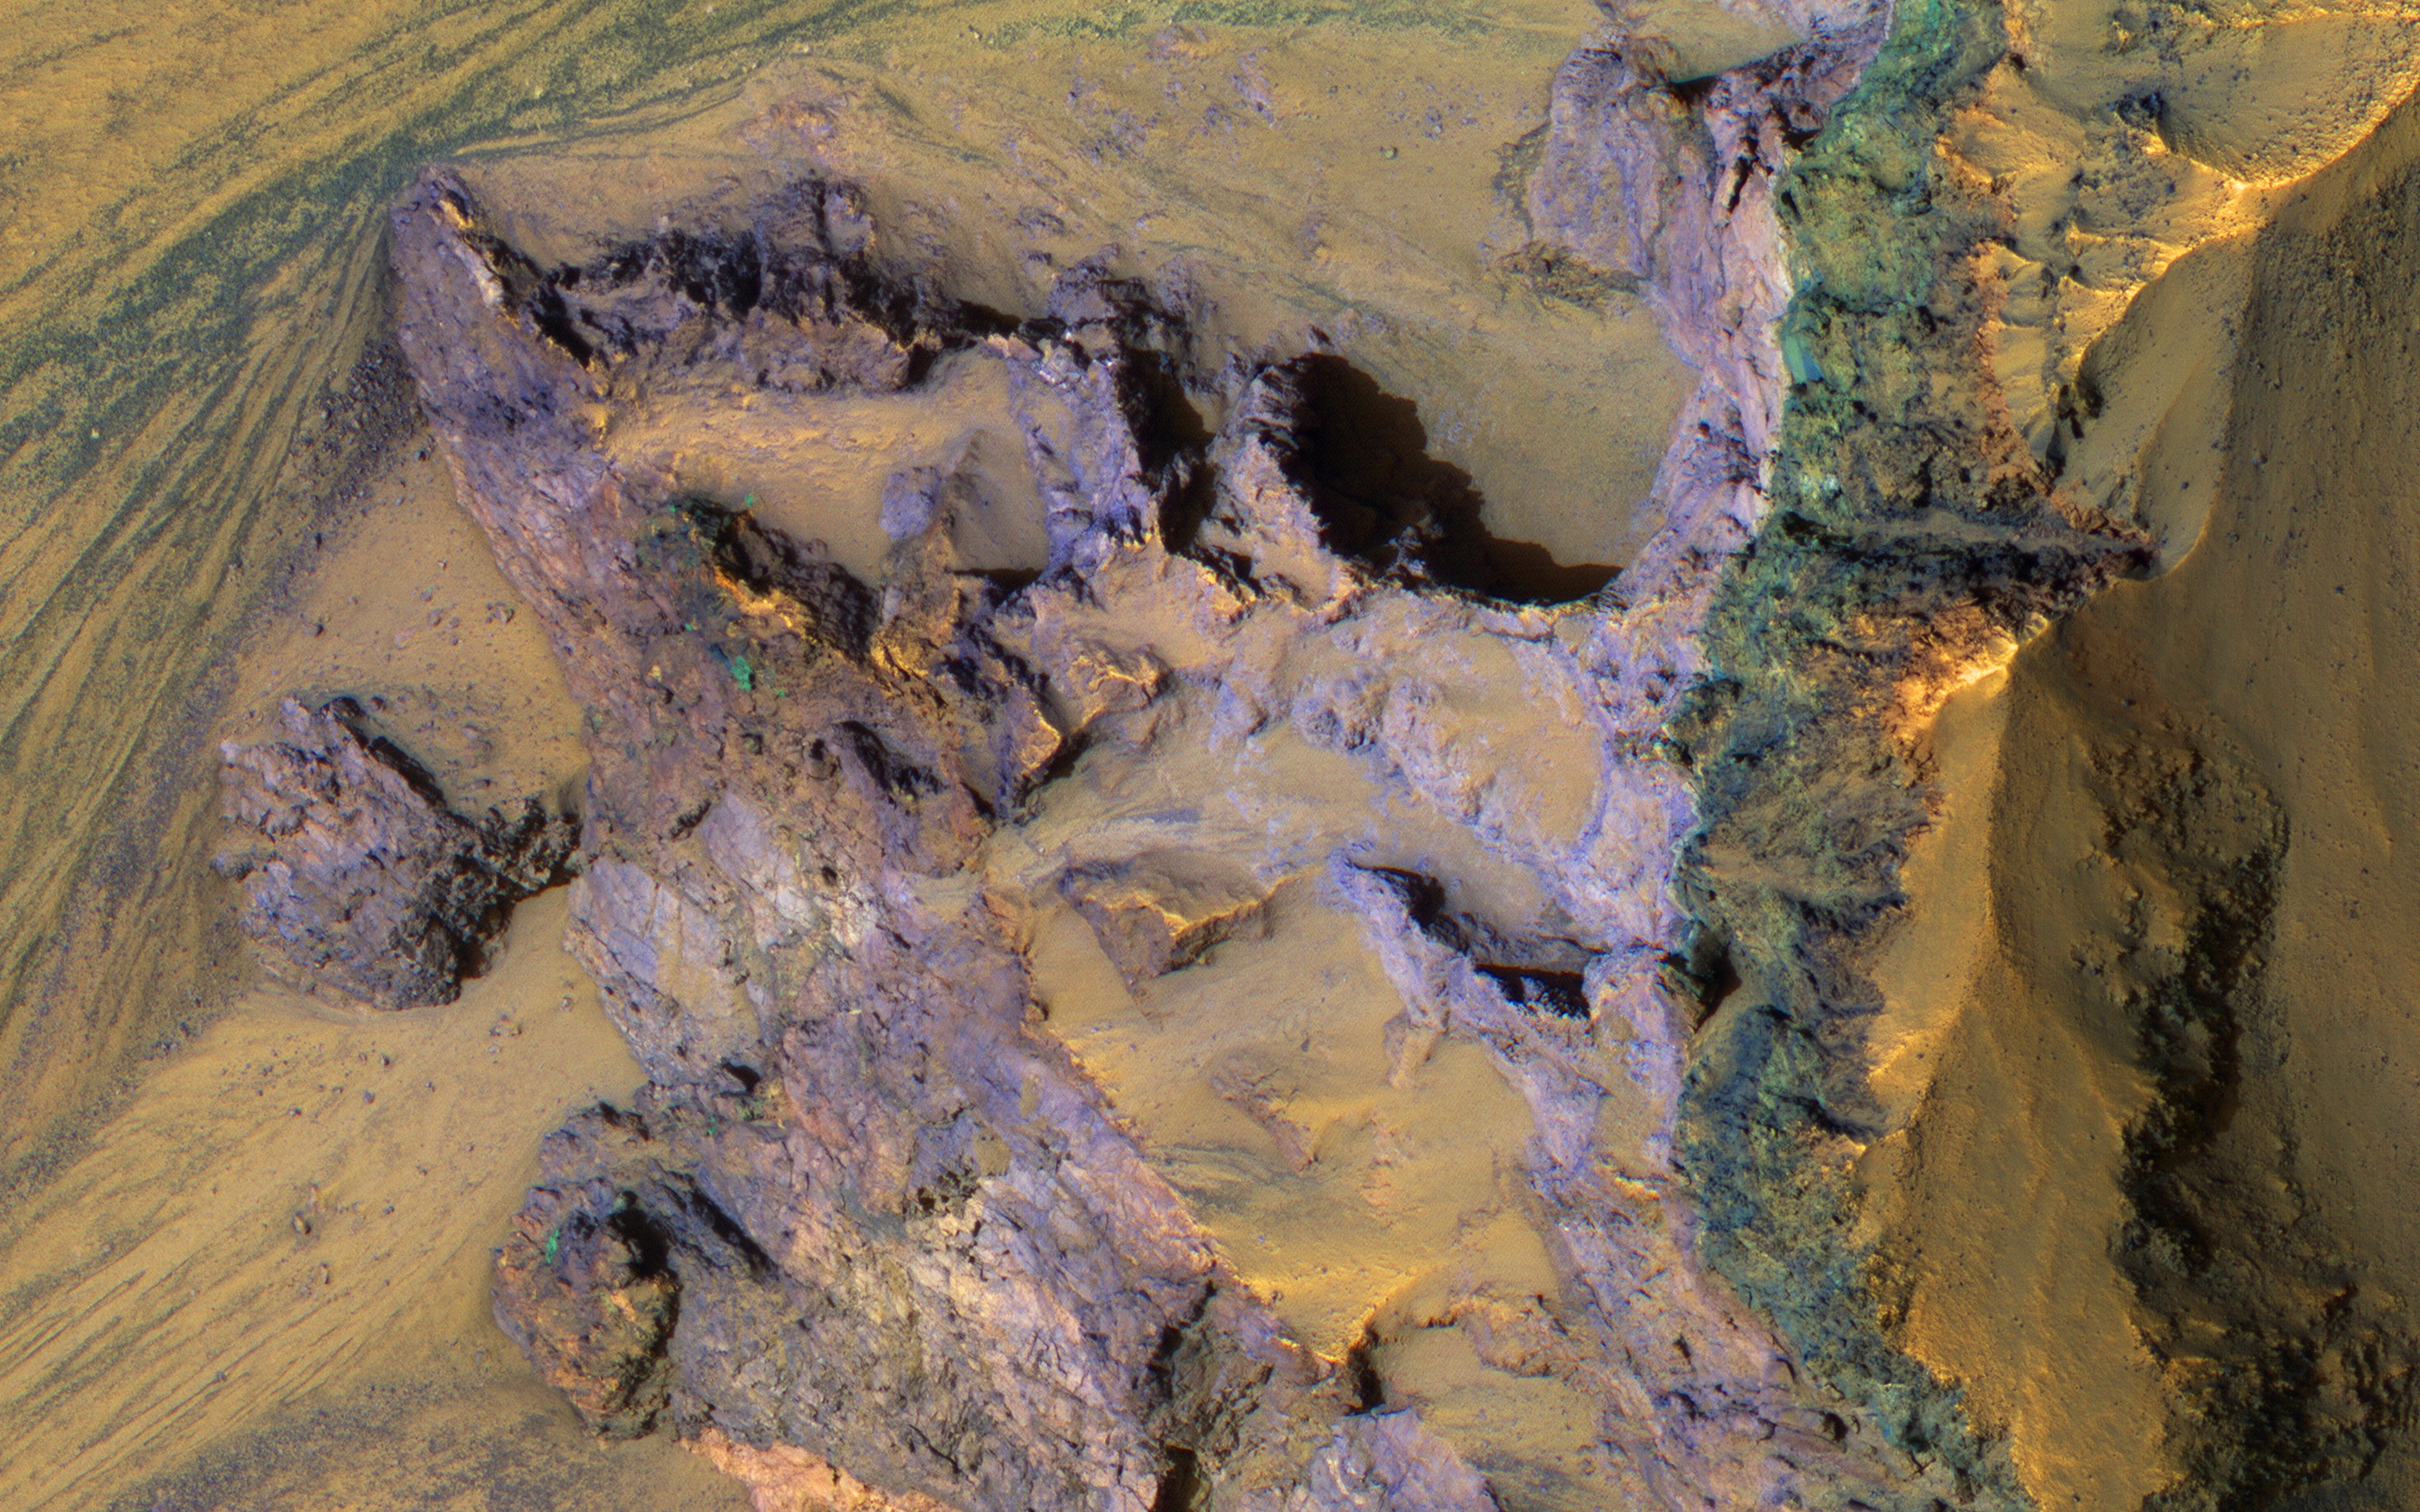

Colorful Bedrock Exposed in a Landslide Scarp

The steep walls of Valles Marineris sometimes fail, creating giant landslides. This provides a clean exposure of the underlying bedrock.

This image of the north wall of Ganges Chasma reveals bedrock with diverse colors and textures, representing different geologic units.

The University of Arizona, Tucson, operates HiRISE, which was built by Ball Aerospace & Technologies Corp., Boulder, Colo. NASA’s Jet Propulsion Laboratory, a division of Caltech in Pasadena, California, manages the Mars Reconnaissance Orbiter Project for NASA’s Science Mission Directorate, Washington.

Credit: NASA/JPL-Caltech/Univ. of Arizona